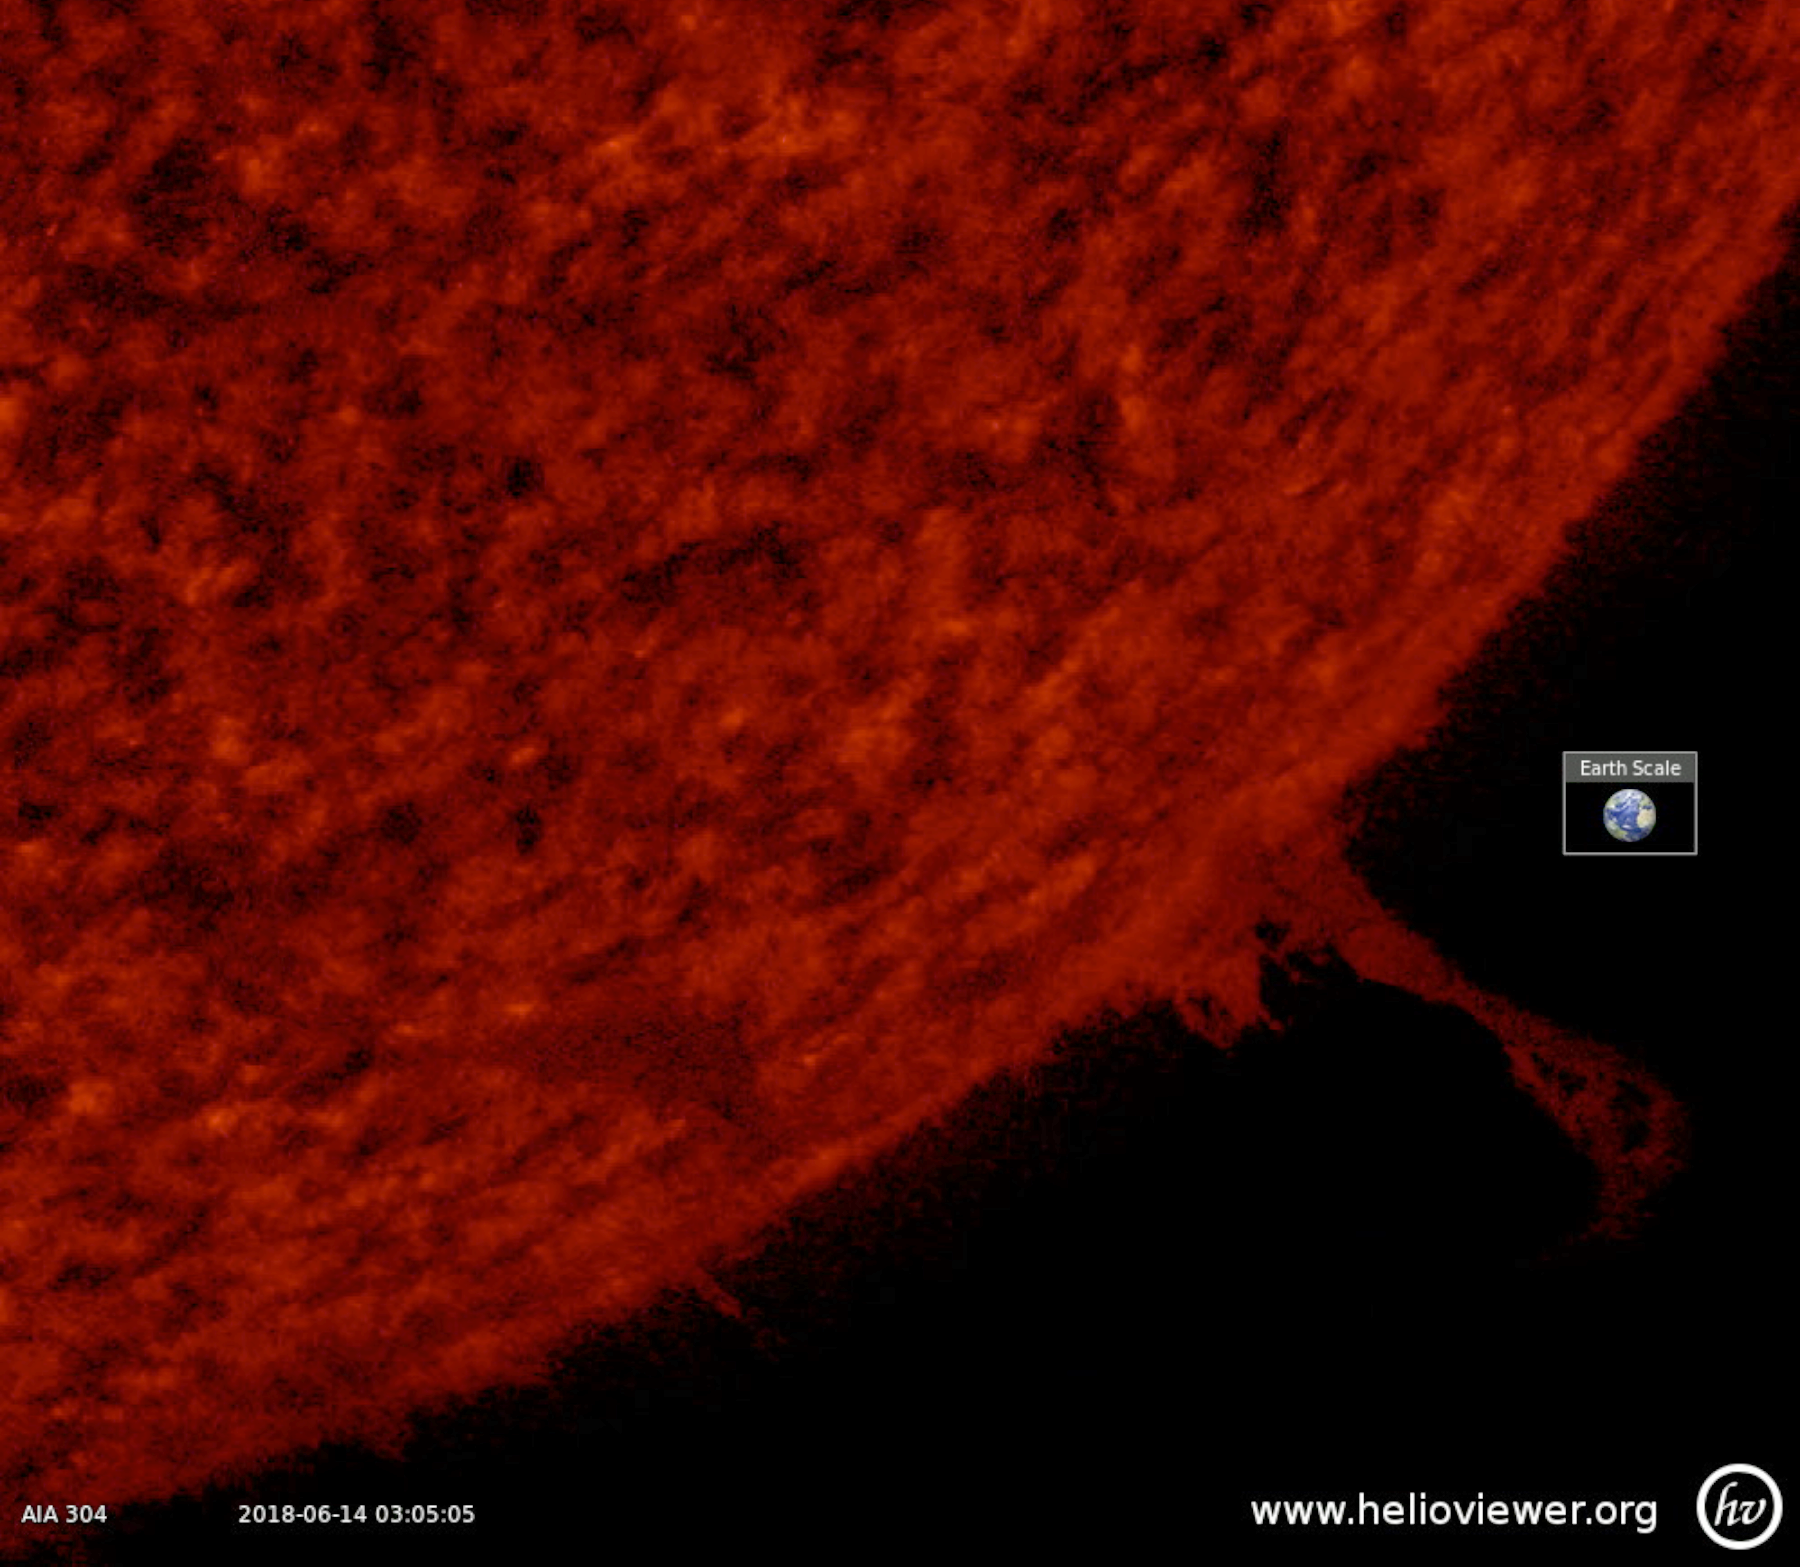

Evolving Prominence

A small prominence hovered above the sun’s surface over a two-day period (June 12-14, 2018) before breaking off into space. Prominences are cooler, darker clouds of plasma tethered above the sun by magnetic forces. These clouds of gases are notoriously unstable. The images were taken in the 304 Angstrom wavelength of extreme ultraviolet light.

Movies
PIA22537_prom_evolve304_big.mp4
PIA22537_prom_evolve304_sm.mp4

SDO is managed by NASA’s Goddard Space Flight Center, Greenbelt, Maryland, for NASA’s Science Mission Directorate, Washington. Its Atmosphere Imaging Assembly was built by the Lockheed Martin Solar Astrophysics Laboratory (LMSAL), Palo Alto, California.

Credit: NASA/GSFC/Solar Dynamics Observatory